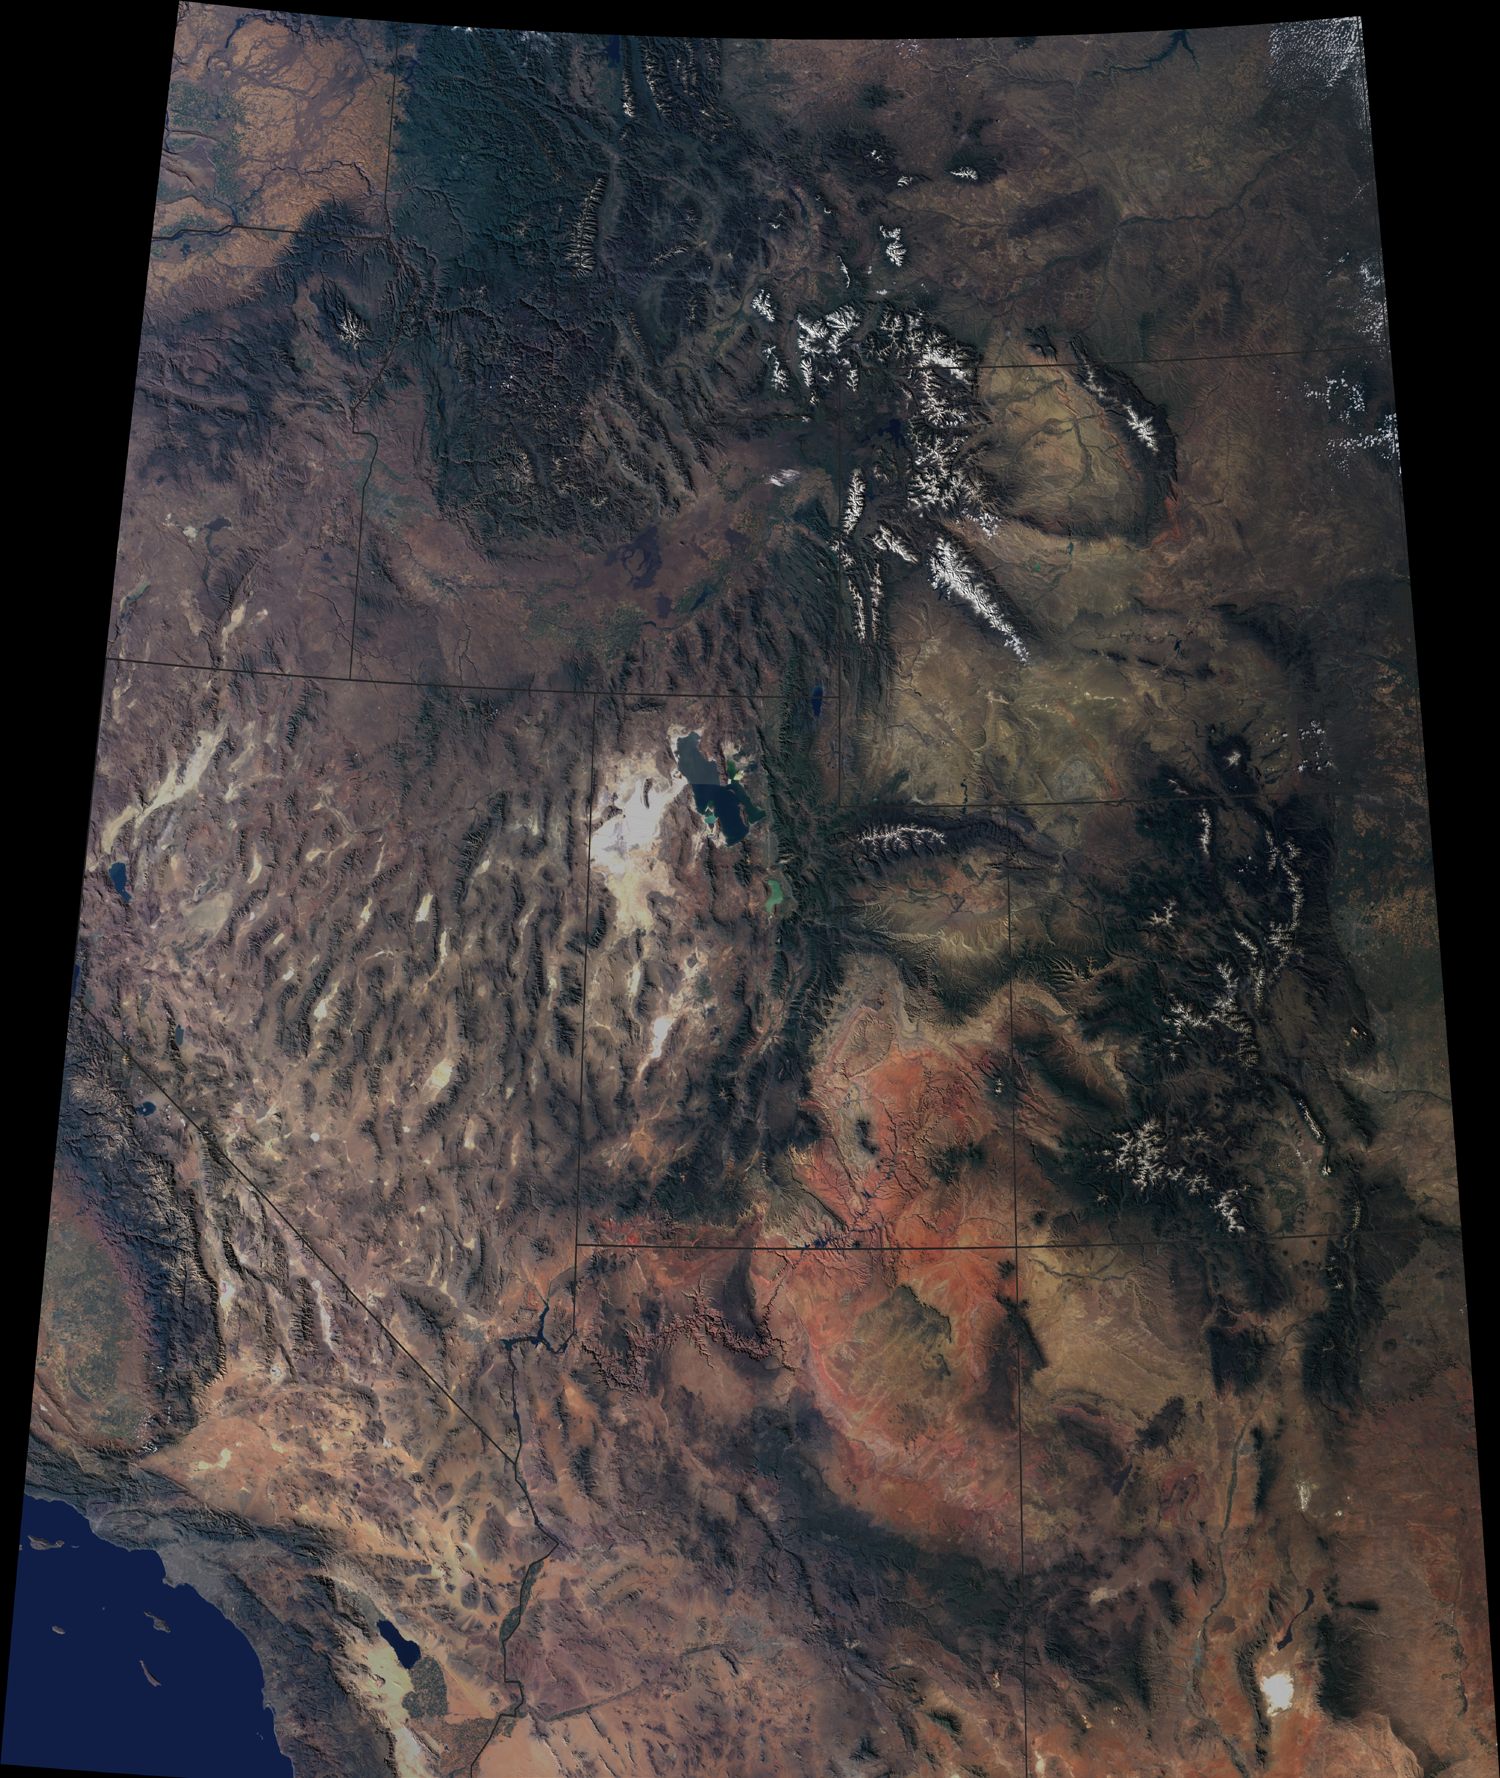

Western United States beyond the Four Corners

The breathtaking beauty of the western United States is apparent in this image from the Multi-angle Imaging SpectroRadiometer on NASA’s Terra spacecraft. Data from 16 different swaths acquired between April 2000 and September 2001by MISR’s vertical-viewing (nadir) camera were used to create this cloud-free natural-color image mosaic. The image is draped over a 100-meter (328-foot) shaded relief Digital Terrain Elevation Model from the United States Geological Survey.

Among the prominent features are the snow-capped Rocky Mountains traversing Montana, Wyoming, Colorado and New Mexico. In the northern portion of the image, the Columbia Plateau stretches across Washington, Oregon and Idaho. Many major rivers originate in this region, including the Missouri to the east of the Continental Divide, the Snake to the west, and the Colorado which wends across Utah and Arizona. The Colorado Plateau and vibrant red-colored rocks of the Painted Desert extend south from Utah into Arizona. In the southwestern portion of the image, California’s San Joaquin Valley and the Mojave Desert of California and Nevada give way to the Los Angeles basin and the Pacific Ocean.

The Terra spacecraft is part of NASA’s Earth Science Enterprise, a long-term research and technology program designed to examine Earth’s land, oceans, atmosphere, ice and life as a total integrated system.

Credit: NASA/GSFC/LaRC/JPL, MISR Team